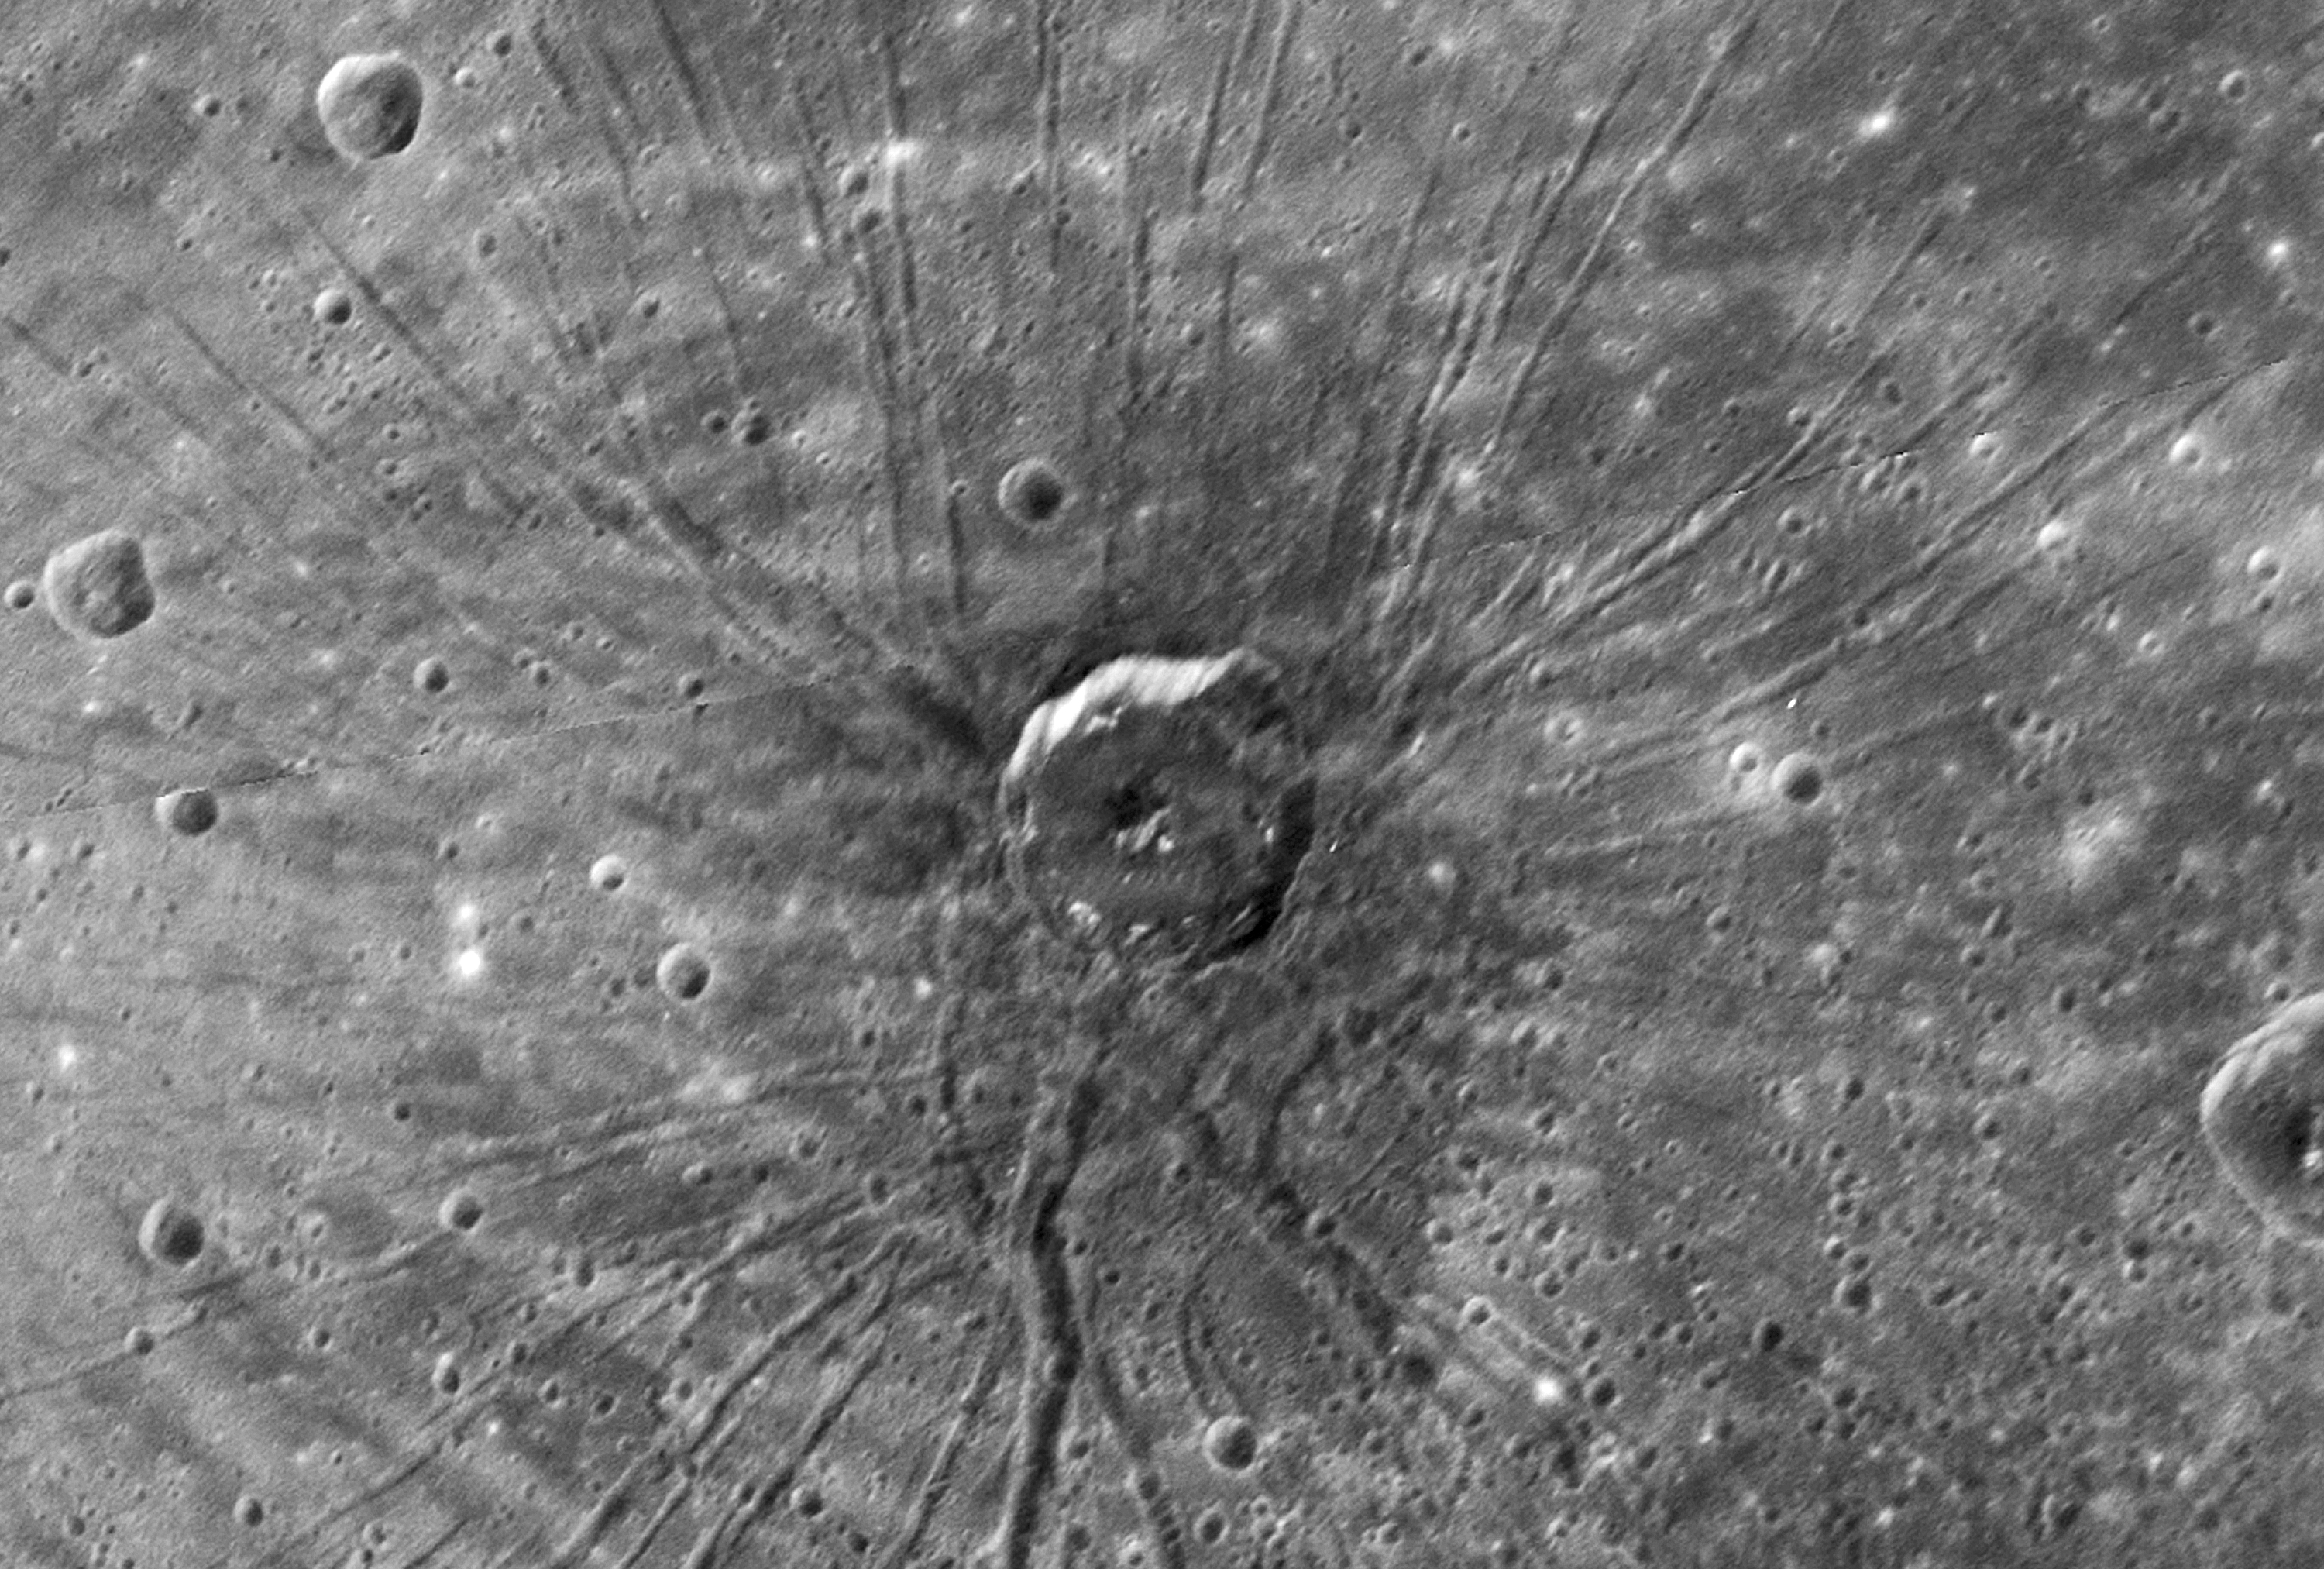

“The Spider” – Radial Troughs within Caloris

The Narrow Angle Camera of the Mercury Dual Imaging System (MDIS) on the MESSENGER spacecraft obtained high-resolution images of the floor of the Caloris basin on January 14, 2008. Near the center of the basin, an area unseen by Mariner 10, this remarkable feature—nicknamed “the spider” by the science team—was revealed. A set of troughs radiates outward in a geometry unlike anything seen by Mariner 10. The radial troughs are interpreted to be the result of extension (breaking apart) of the floor materials that filled the Caloris basin after its formation. Other troughs near the center form a polygonal pattern. This type of polygonal pattern of troughs is also seen along the interior margin of the Caloris basin. An impact crater about 40 km (~25 miles) in diameter appears to be centered on “the spider.” The straight-line segments of the crater walls may have been influenced by preexisting extensional troughs, but some of the troughs may have formed at the time that the crater was excavated.

These images are from MESSENGER, a NASA Discovery mission to conduct the first orbital study of the innermost planet, Mercury. For information regarding the use of images, see the MESSENGER image use policy.

Credit: NASA/Johns Hopkins University Applied Physics Laboratory/Carnegie Institution of Washington